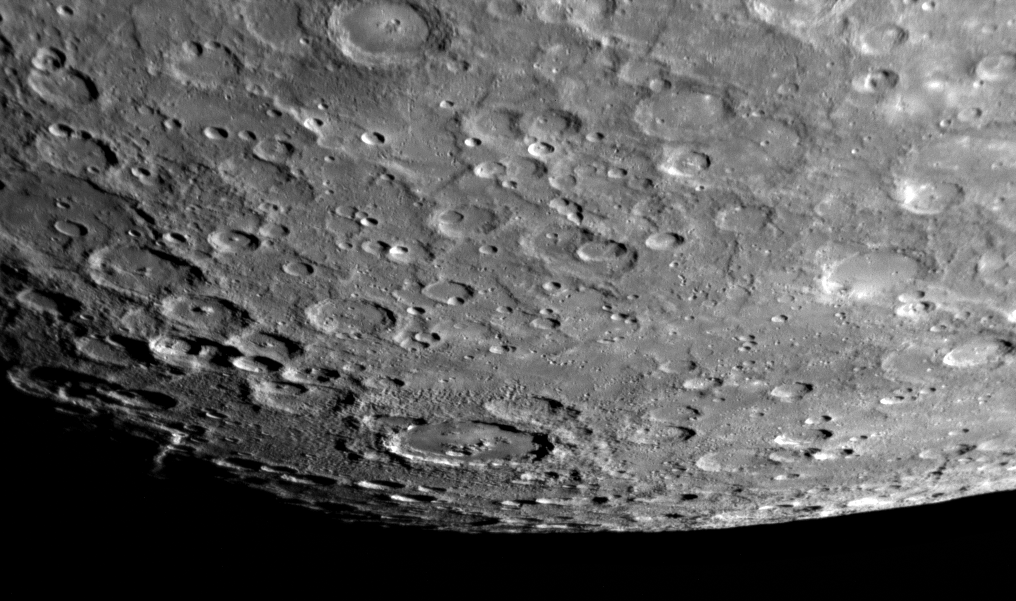

Looking Toward the South Pole of Mercury

One week ago, on January 14, 2008, the MESSENGER spacecraft passed 200 kilometers (124 miles) above the surface of Mercury and snapped the first pictures of a side of Mercury not previously seen by spacecraft. This image shows that previously unseen side, with a view looking toward Mercury’s south pole. The southern limb of the planet can be seen in the bottom right of the image. The bottom left of the image shows the transition from the sunlit, day side of Mercury to the dark, night side of the planet, a transition line known as the terminator. In the region near the terminator, the sun shines on the surface at a low angle, causing the rims of craters and other elevated surface features to cast long shadows, accentuating height differences in the image. A raised crater rim that is just catching the last glint of sunlight can be seen prominently in this terminator region.

This image is just one in a planned sequence of 42 images acquired by the Narrow Angle Camera (NAC) of the Mercury Dual Imaging System (MDIS). From these 42 images, the MESSENGER team is creating a high-resolution mosaic image of this previously unseen portion of Mercury. In total during the flyby, MDIS took more than 1200 images, which are being combined to create multiple mosaics with different resolutions and of different portions of the planet. The creation of high-resolution mosaic images will enable a global view of Mercury’s surface and will be used to understand the geologic processes that made Mercury the planet we see today.

This image was acquired about 98 minutes after MESSENGER’s closest approach to Mercury, when the spacecraft was at a distance of about 33,000 kilometers (21,000 miles).

Mission Elapsed Time (MET) of image: 108830711

These images are from MESSENGER, a NASA Discovery mission to conduct the first orbital study of the innermost planet, Mercury. For information regarding the use of images, see the MESSENGER image use policy.

Credit: NASA/Johns Hopkins University Applied Physics Laboratory/Carnegie Institution of Washington